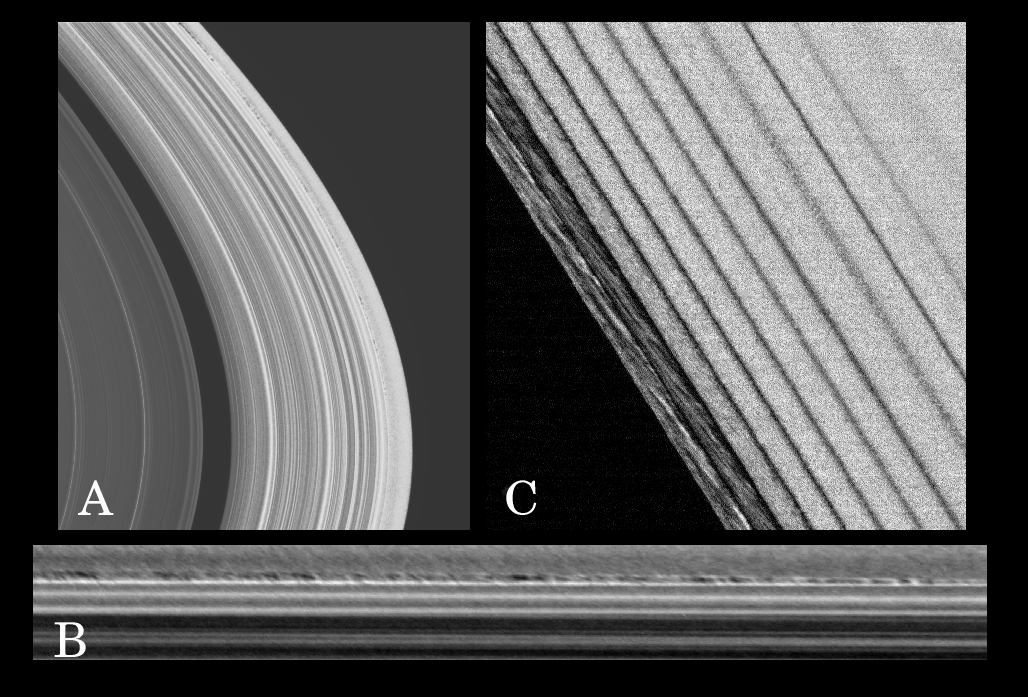

New Ring Phenomena

A collection of new ring phenomena, first observed in the sequence of images taken of the dark side of Saturn’s rings immediately after Cassini entered orbit, may be evidence of the clumping and aggregation of ring particles. This phenomena is caused by the combined gravitational effects of Saturn, orbiting moons, and other ring particles.

Image A displays an unusual mottled-looking narrow region, with a radial width varying with longitude from 5 to 10 kilometers (3 to 6 miles), seen for the first time about 60 kilometers (37 miles) inside the outer edge of Saturn’s A ring. The resolution of this dayside image is about 1 kilometer (0.6 miles) per pixel. Image B is a close-up of the region, mapped into a longitude-radius system and contrast enhanced. The region is characterized by blotchy light and dark areas about 30 to 40 kilometers (19 to 25 miles) in longitudinal extent. The observed longitudinal extent of this region is about 3.5 degrees.

The mottled regions also are probably caused by particle clumping brought about by gravitational disturbances. The outer A ring edge is sculpted into a seven-lobed pattern called a Lindblad resonance (a type of dynamical resonance that occurs in rings systems) with the co-orbital satellites Janus and Epimetheus. The resonant perturbations in this region are complicated by the presence of these two moons whose orbits are within 50 kilometers (31 miles) of each other.

Image C is a dark-side image of the outer edge of the Encke gap, with a resolution of about 270 meters (886 feet) pixel, taken 18 degrees upstream from the moon Pan, which inhabits the gap. The regularly spaced, narrow dark lanes observed here are the wakes caused by Pan. Rope-like features can be seen between the first two wakes nearest the gap edge. These features are unique in all Cassini images taken so far. They generally are between 10 and 20 kilometers (6 and 12 miles) long.

In their orbits around Saturn, the particles comprising the rings in this region pass through the Pan wakes. When they do so, they are forced closer together than usual. These ropy features appear to be a product of the enhanced gravitational disturbances that occur when the particles pass through the wakes caused by Pan and consequently are squeezed close together. These disturbances obviously persist even outside the wakes, as is evident here in the presence of the ropy structures in the bands in between the wakes.

The Cassini-Huygens mission is a cooperative project of NASA, the European Space Agency and the Italian Space Agency. The Jet Propulsion Laboratory, a division of the California Institute of Technology in Pasadena, manages the mission for NASA’s Science Mission Directorate, Washington, D.C. The Cassini orbiter and its two onboard cameras were designed, developed and assembled at JPL. The imaging team is based at the Space Science Institute, Boulder, Colo.

Credit: NASA/JPL/Space Science Institute